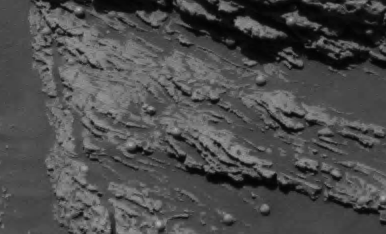

“Last Chance” Evidence of Ancient Water Flow

Figure 1

This view of the lower portion of the martian rock called “Last Chance” (see PIA05482) shows a close-up of texture interpreted as cross-lamination evidence that sediments forming the rock were laid down in flowing water. NASA’s Opportunity took the original image during the rover’s 38th sol in Mars’ Meridiani Planum region (March 2, 2004).

In the central part of the image, the dip of fine layers at angles to each other (cross laminae) suggests that the water that created the cross-lamination was flowing from left to right. Interpretive blacklines trace these cross-laminae. Interpretive blue lines indicate boundaries of possible sets of cross-laminae (Figure 1).

Figure 2

A three-dimensional visualization of this portion of the rock offers additional details of the cross-lamination (see PIA05626). The visualization and the image from the panoramic camera are compared to show a point of correlation (yellow arrow, Figure 2).

Credit: NASA/JPL/Cornell/ARC